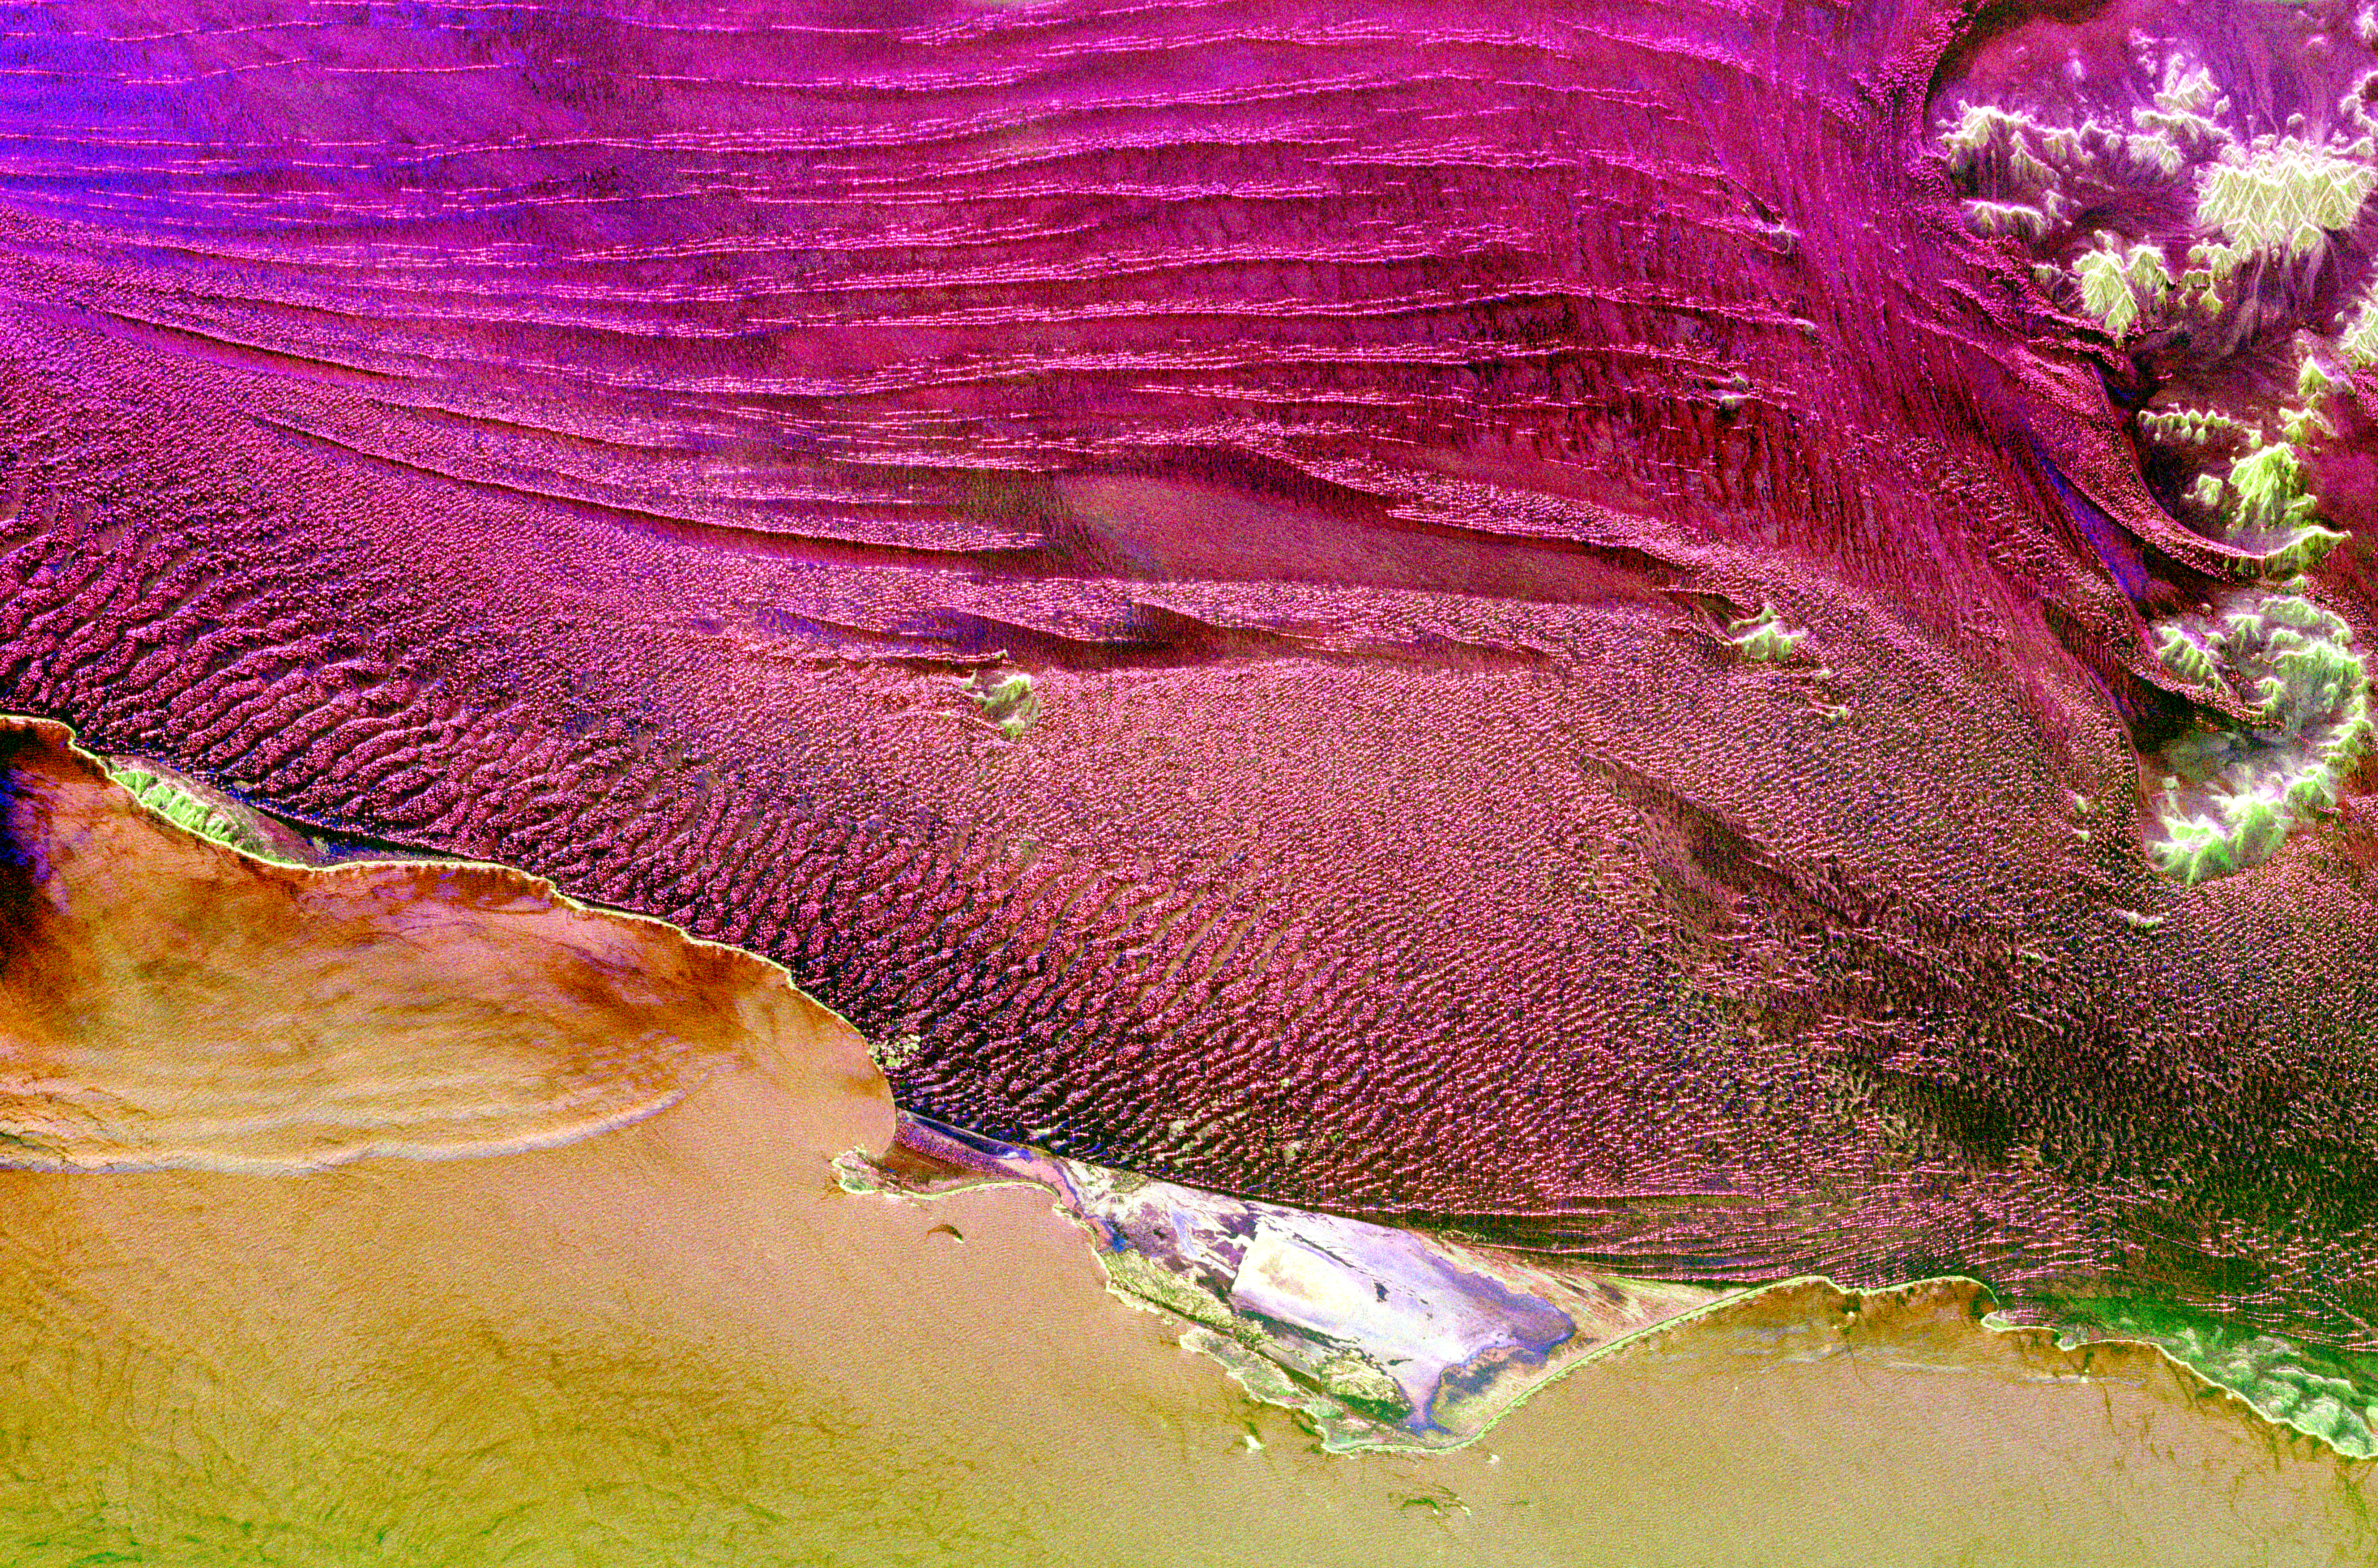

Space Radar Image of Namibia Sand Dunes

This spaceborne radar image shows part of the vast Namib Sand Sea on the west coast of southern Africa, just northeast of the city of Luderitz, Namibia. The magenta areas in the image are fields of sand dunes, and the orange area along the bottom of the image is the surface of the South Atlantic Ocean. The region receives only a few centimeters (inches) of rain per year. In most radar images, sandy areas appear dark due to their smooth texture, but in this area the sand is organized into steep dunes, causing bright radar reflections off the dune “faces.” This effect is especially pronounced in the lower center of the image, where many glints of bright radar reflections are seen. Radar images of this hyper-arid region have been used to image sub-surface features, such as abandoned stream courses. The bright green features in the upper right are rocky hills poking through the sand sea. The peninsula in the lower center, near Hottentott Bay, is Diaz Point; Elizabeth Point is south of Diaz Point.

This image was acquired by Spaceborne Imaging Radar-C/X-Band Synthetic Aperture Radar (SIR-C/X-SAR) onboard the space shuttle Endeavour on April 11, 1994. The image is 54.2 kilometers by 82.2 kilometers (33.6 miles by 51.0 miles) and is centered at 26.2 degrees South latitude, 15.1 degrees East longitude. North is toward the upper left. The colors are assigned to different radar frequencies and polarizations of the radar as follows: red is L-band, horizontally transmitted and received; green is L-band, horizontally transmitted, vertically received; and blue is C-band, horizontally transmitted, horizontally received. SIR-C/X-SAR, a joint mission of the German, Italian, and United States space agencies, is part of NASA’s Mission to Planet Earth.

Credit: NASA/JPL